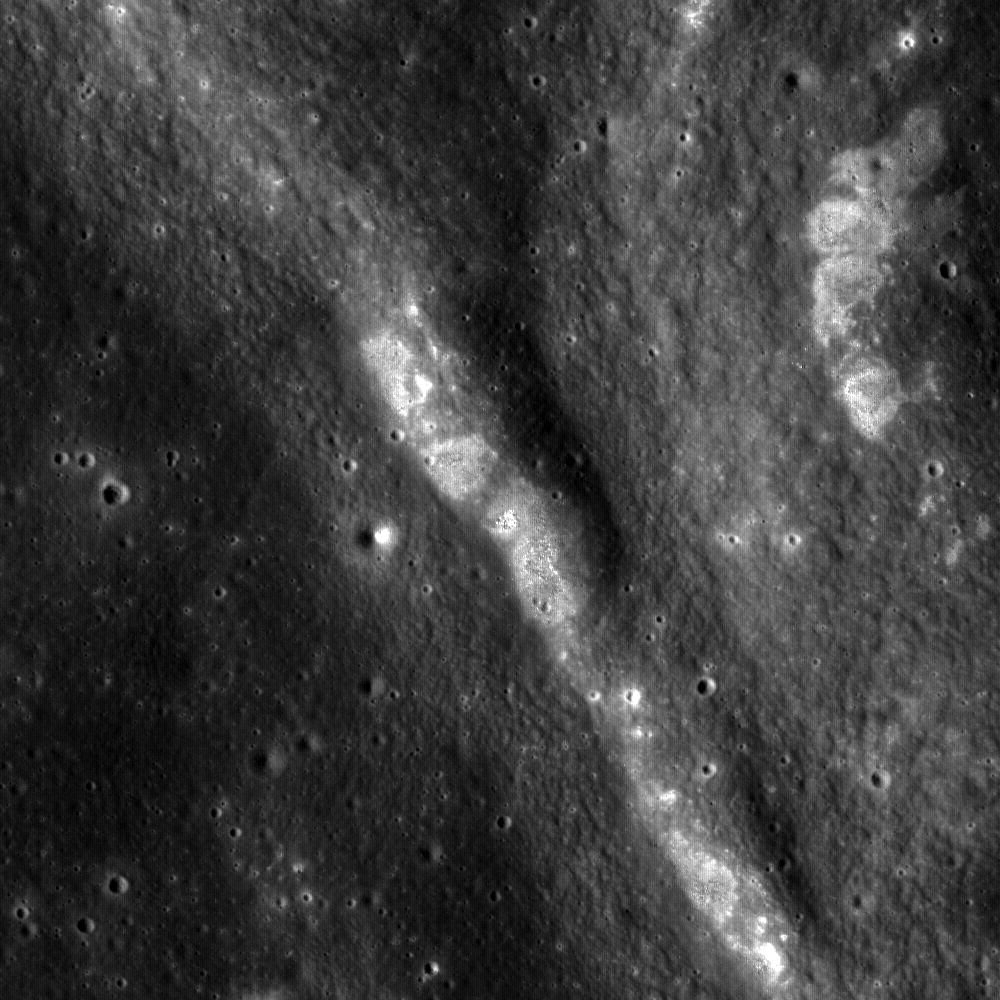

Constellation Region of Interest at Mare Tranquillitatis

Closeup of a northwest trending wrinkle ridge in the high-Ti basaltic lava plains of Mare Tranquillitatis, near a Constellation Region of Interest. The bright areas along the steepest parts of the ridge are places where less mature subsurface materials have been exposed by small impacts or fracturing of the bedrock as the original mare surface buckled. Image is 1.25 km wide.

NASA’s Goddard Space Flight Center built and manages the mission for the Exploration Systems Mission Directorate at NASA Headquarters in Washington. The Lunar Reconnaissance Orbiter Camera was designed to acquire data for landing site certification and to conduct polar illumination studies and global mapping. Operated by Arizona State University, LROC consists of a pair of narrow-angle cameras (NAC) and a single wide-angle camera (WAC). The mission is expected to return over 70 terabytes of image data.

Credit: NASA/GSFC/Arizona State University